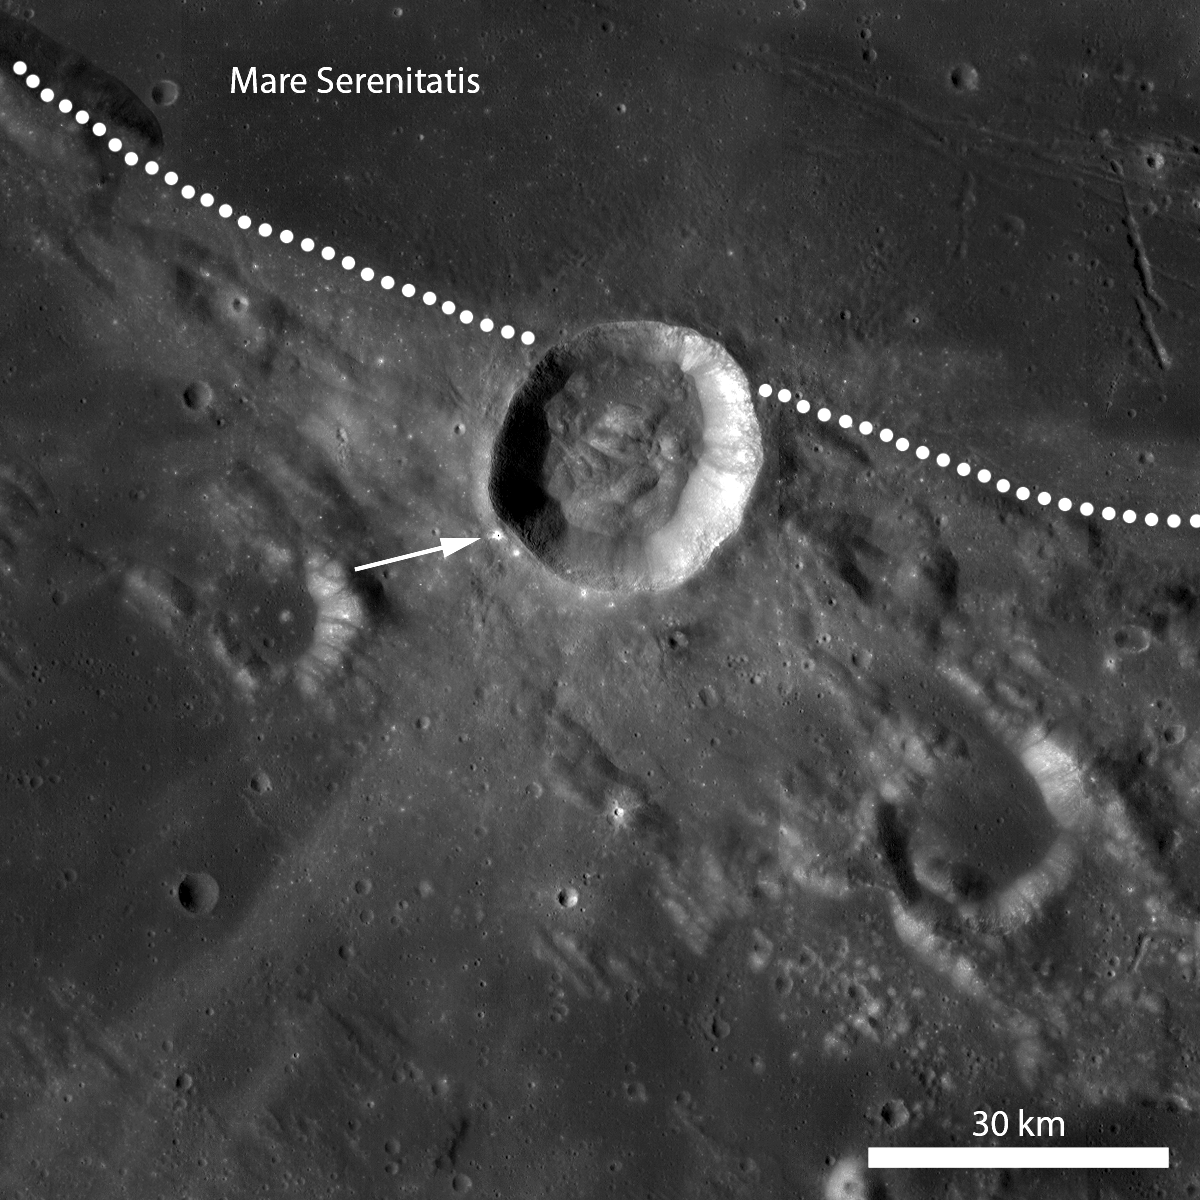

Small Crater at the Southern Rim of Menelaus

LROC Wide Angle Camera mosaic of Menelaus crater at the boundary between Mare Serenitatis and the highlands (dotted line). Broad ejecta rays extend along the mare-highlands boundary and also in the NE-SW direction. In this image, the ejecta ray extending to the SW is easier to distinguish than the ray extending into Mare Serenitatis. The arrow marks the location of a recent 350 meter (1148 feet) diameter impact near the rim of Menelaus crater.

NASA’s Goddard Space Flight Center built and manages the mission for the Exploration Systems Mission Directorate at NASA Headquarters in Washington. The Lunar Reconnaissance Orbiter Camera was designed to acquire data for landing site certification and to conduct polar illumination studies and global mapping. Operated by Arizona State University, LROC consists of a pair of narrow-angle cameras (NAC) and a single wide-angle camera (WAC). The mission is expected to return over 70 terabytes of image data.

Credit: NASA/GSFC/Arizona State University